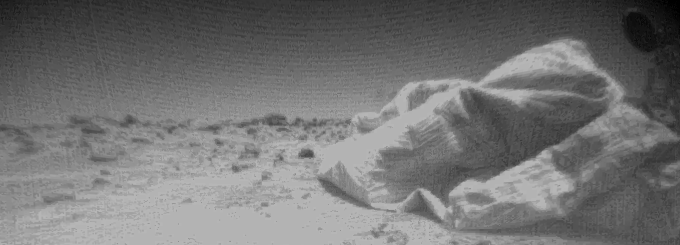

Sojourner’s View of the Lander

This is one of the first images taken by one of the three Sojourner rover cameras on Sol 3. At right, portions of the lander’s deflated airbags and circular high-gain antenna are visible. The Martian horizon is at the background. Sojourner is equipped with three cameras — a forward stereo system and rear color imaging system. These imaging systems will be used over the course of the rover’s mission to get close-up views of rocks and soil.

Mars Pathfinder is the second in NASA’s Discovery program of low-cost spacecraft with highly focused science goals. The Jet Propulsion Laboratory, Pasadena, CA, developed and manages the Mars Pathfinder mission for NASA’s Office of Space Science, Washington, D.C.

Photojournal note: Sojourner spent 83 days of a planned seven-day mission exploring the Martian terrain, acquiring images, and taking chemical, atmospheric and other measurements. The final data transmission received from Pathfinder was at 10:23 UTC on September 27, 1997. Although mission managers tried to restore full communications during the following five months, the successful mission was terminated on March 10, 1998.

Credit: NASA/JPL